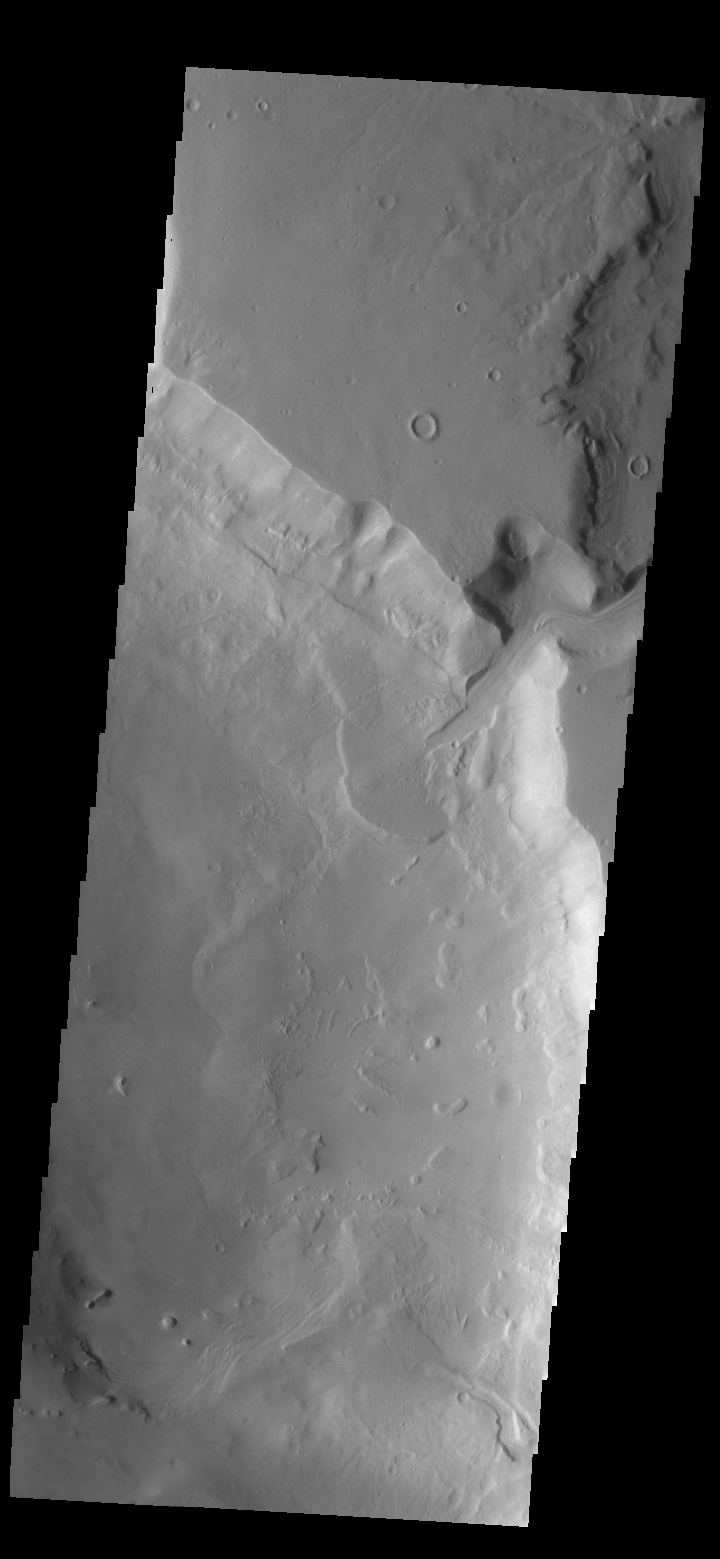

Delta Deposit

Today’s VIS image shows a delta deposit where a tributary channel enters Ismenius Cavus in Mamers Valles.

Credit: NASA/JPL-Caltech/ASU